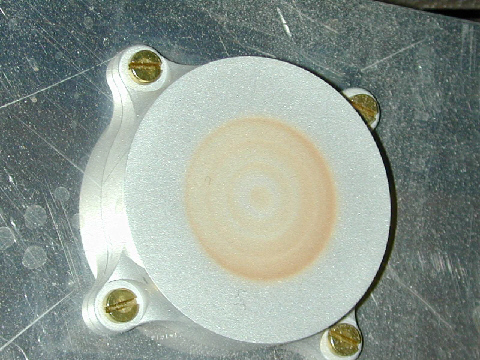

Testing the Capture Magnet

This image of a model capture magnet was taken after an experiment in a Mars simulation chamber at the University of Aarhus, Denmark. It has some dust on it, but not as much as that on the Mars Exploration Rover Spirit’s capture magnet. The capture and filter magnets on both Mars Exploration Rovers were delivered by the magnetic properties team at the Center for Planetary Science, Copenhagen, Denmark.

Credit: NASA/JPL/Cornell